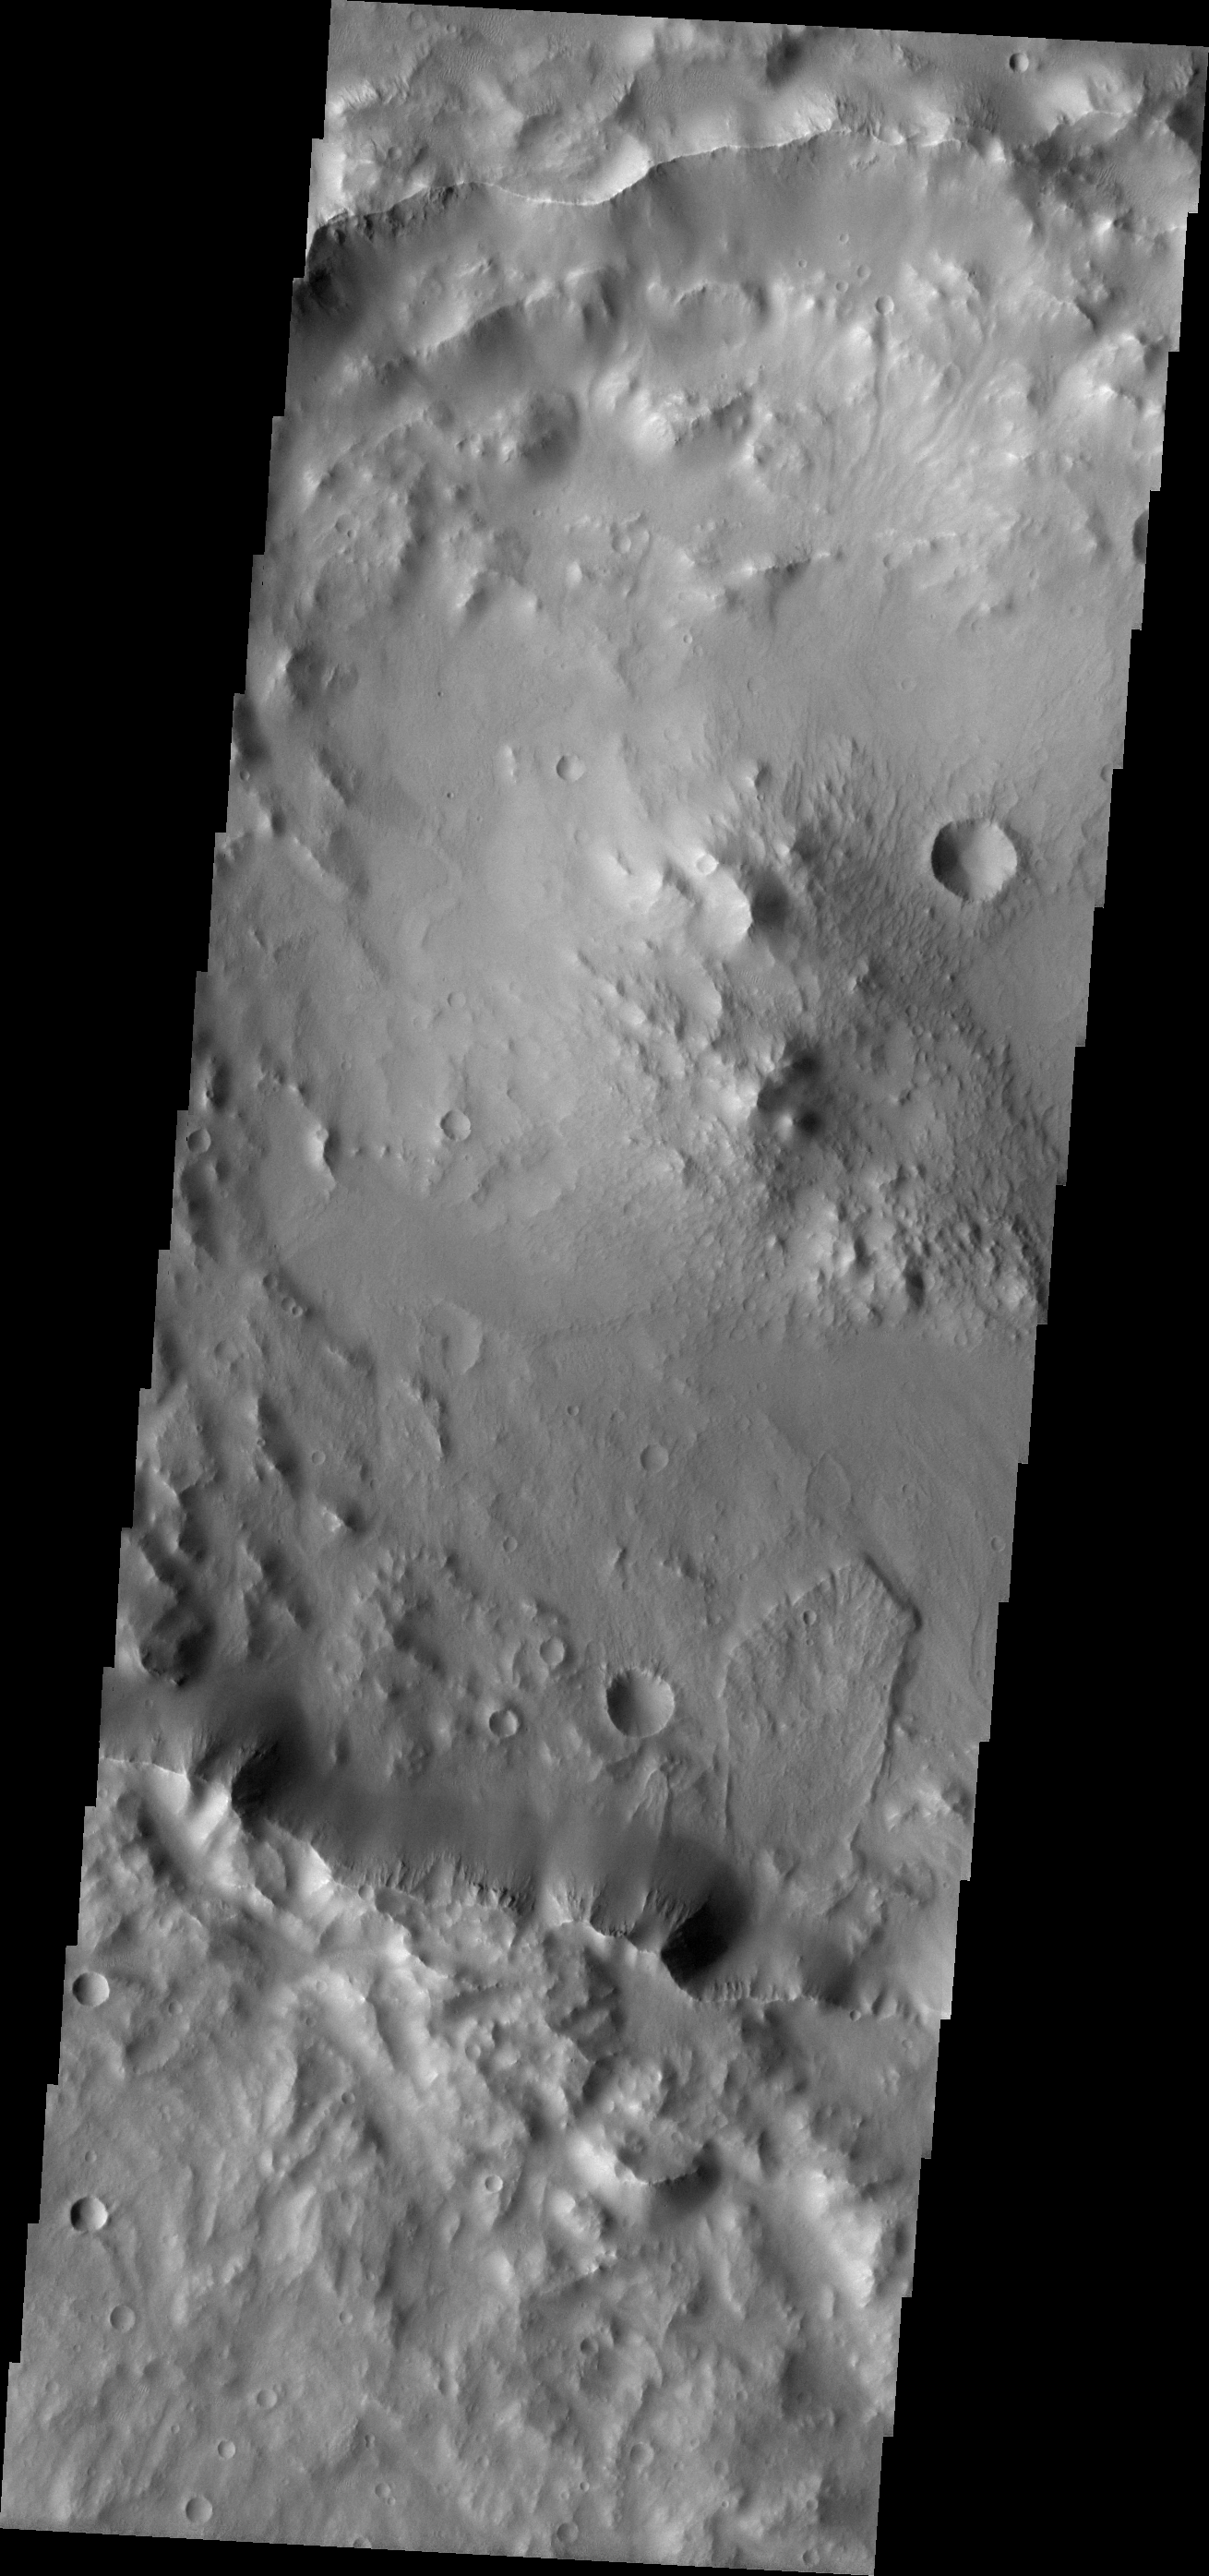

Landslide

This landslide is located within an unnamed crater in Terra Cimmeria.

Image information: VIS instrument. Latitude -28.8N, Longitude 136.9E. 17 meter/pixel resolution.

Please see the THEMIS Data Citation Note for details on crediting THEMIS images.

Note: this THEMIS visual image has not been radiometrically nor geometrically calibrated for this preliminary release. An empirical correction has been performed to remove instrumental effects. A linear shift has been applied in the cross-track and down-track direction to approximate spacecraft and planetary motion. Fully calibrated and geometrically projected images will be released through the Planetary Data System in accordance with Project policies at a later time.

NASA’s Jet Propulsion Laboratory manages the 2001 Mars Odyssey mission for NASA’s Office of Space Science, Washington, D.C. The Thermal Emission Imaging System (THEMIS) was developed by Arizona State University, Tempe, in collaboration with Raytheon Santa Barbara Remote Sensing. The THEMIS investigation is led by Dr. Philip Christensen at Arizona State University. Lockheed Martin Astronautics, Denver, is the prime contractor for the Odyssey project, and developed and built the orbiter. Mission operations are conducted jointly from Lockheed Martin and from JPL, a division of the California Institute of Technology in Pasadena.

Credit: NASA/JPL/ASU